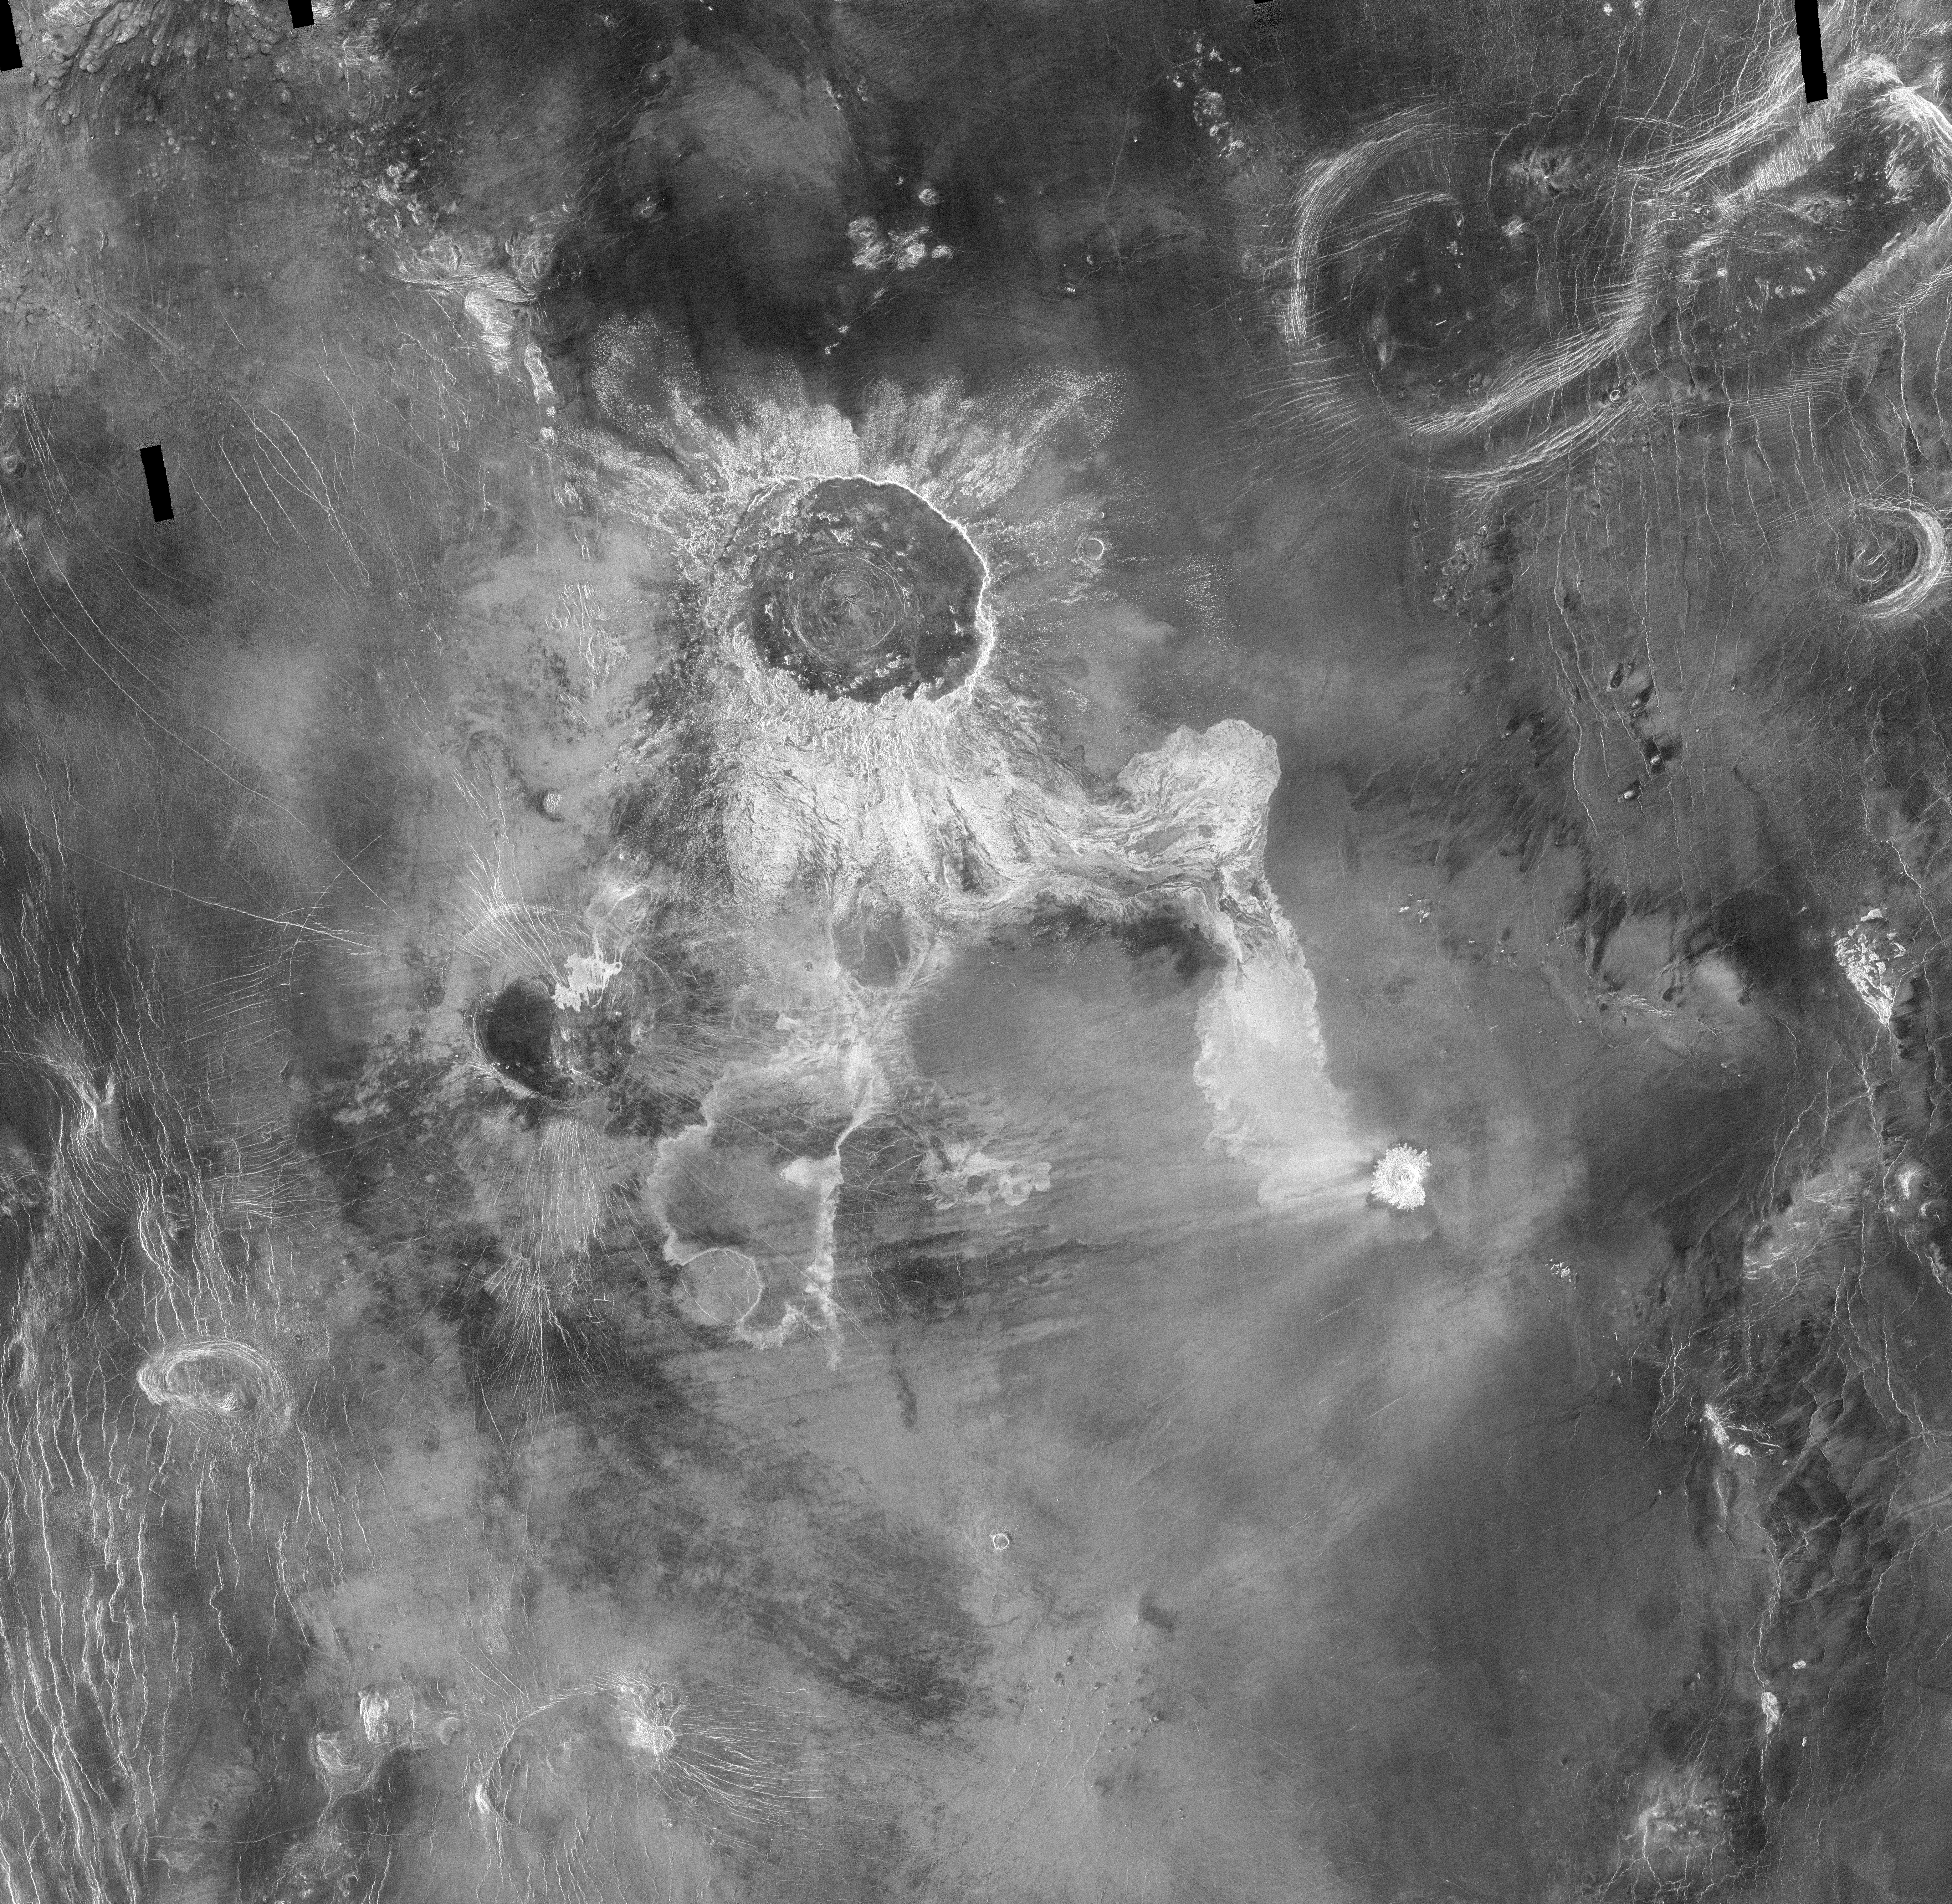

Venus – Impact Crater ‘Isabella

Crater Isabella, with a diameter of 175 kilometers (108 miles), seen in this Magellan radar image, is the second largest impact crater on Venus. The feature is named in honor of the 15th Century queen of Spain, Isabella of Castile. Located at 30 degrees south latitude, 204 degrees east longitude, the crater has two extensive flow-like structures extending to the south and to the southeast. The end of the southern flow partially surrounds a pre-existing 40 kilometer (25 mile) circular volcanic shield. The southeastern flow shows a complex pattern of channels and flow lobes, and is overlain at its southeastern tip by deposits from a later 20 kilometer (12 mile) diameter impact crater, Cohn (for Carola Cohn, Australian artist, 1892-1964). The extensive flows, unique to Venusian impact craters, are a continuing subject of study for a number of planetary scientists. It is thought that the flows may consist of ‘impact melt,’ rock melted by the intense heat released in the impact explosion. An alternate hypothesis invokes ‘debris flows,’ which may consist of clouds of hot gases and both melted and solid rock fragments that race across the landscape during the impact event. That type of emplacement process is similar to that which occurs in violent eruptions on Earth, such as the 1991 Mount Pinatubo eruption in the Philippines.

Credit: NASA/JPL